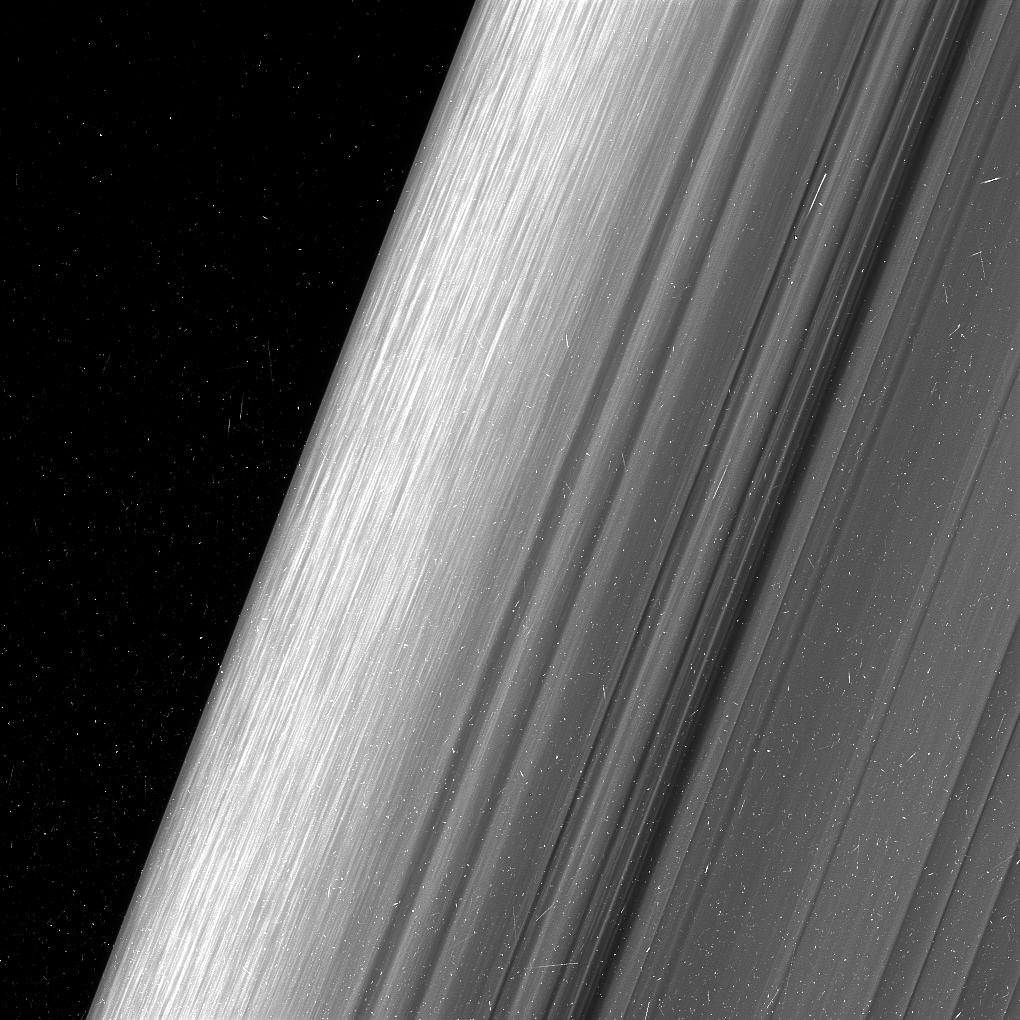

Straw in the B Ring’s Edge

Figure 1

This image shows a region in Saturn’s outer B ring. NASA’s Cassini spacecraft viewed this area at a level of detail twice as high as it had ever been observed before.

The view here is of the outer edge of the B ring, at left, which is perturbed by the most powerful gravitational resonance in the rings: the “2:1 resonance” with the icy moon Mimas. This means that, for every single orbit of Mimas, the ring particles at this specific distance from Saturn orbit the planet twice. This results in a regular tugging force that perturbs the particles in this location.

A lot of structure is visible in the zone near the edge on the left. This is likely due to some combination of the gravity of embedded objects too small to see, or temporary clumping triggered by the action of the resonance itself. Scientists informally refer to this type of structure as “straw.”

This image was taken using a fairly long exposure, causing the embedded clumps to smear into streaks as they moved in their orbits. Later Cassini orbits will bring shorter exposures of the same region, which will give researchers a better idea of what these clumps look like. But in this case, the smearing does help provide a clearer idea of how the clumps are moving.

This image is a lightly processed version, with minimal enhancement; this version preserves all original details present in the image. Another other version (Figure 1) has been processed to remove the small bright blemishes due to cosmic rays and charged particle radiation near the planet — a more aesthetically pleasing image, but with a slight softening of the finest details.

The image was taken in visible light with the Cassini spacecraft wide-angle camera on Dec. 18, 2016. The view was obtained at a distance of approximately 32,000 miles (52,000 kilometers) from the rings and looks toward the unilluminated side of the rings. Image scale is about a quarter-mile (360 meters) per pixel.

The Cassini mission is a cooperative project of NASA, ESA (the European Space Agency) and the Italian Space Agency. The Jet Propulsion Laboratory, a division of the California Institute of Technology in Pasadena, manages the mission for NASA’s Science Mission Directorate, Washington. The Cassini orbiter and its two onboard cameras were designed, developed and assembled at JPL. The imaging operations center is based at the Space Science Institute in Boulder, Colorado.

Credit: NASA/JPL-Caltech/Space Science Institute